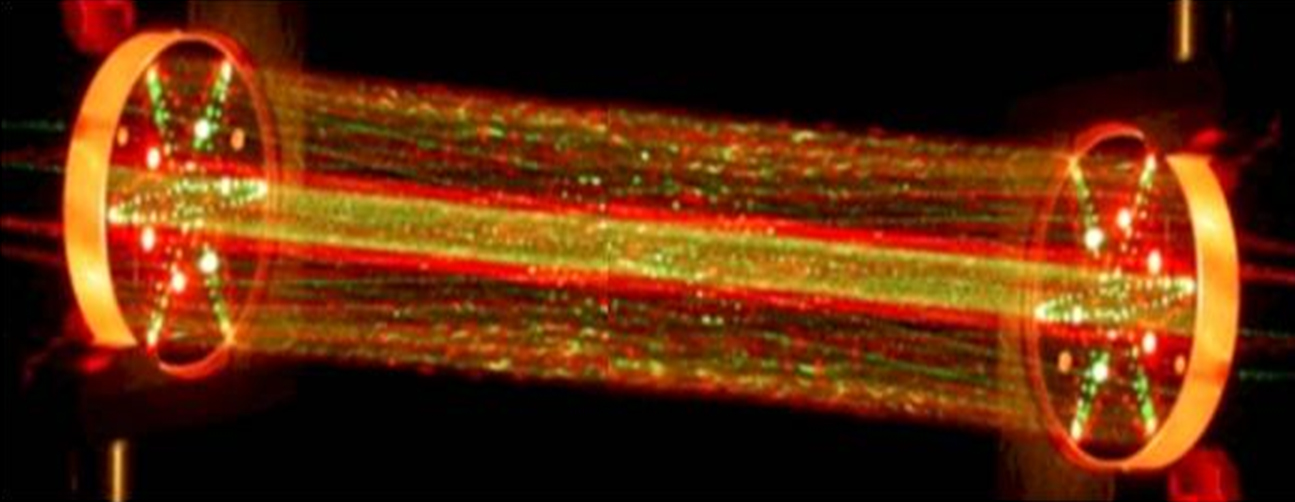

Shooting Lasers

This picture shows a lab demonstration of the measurement chamber inside the Tunable Laser Spectrometer, an instrument that is part of the Sample Analysis at Mars investigation on NASA’s Curiosity rover. This demonstration uses visible lasers — rather than the infrared ones on the actual spectrometer — to show how the lasers bounce between the mirrors in the measurement chamber.

The TLS shoots laser beams into a type of measurement chamber that can be filled with Mars air. By measuring the absorption of light at specific wavelengths, the tool can measure concentrations of methane, carbon dioxide and water vapor in the Martian atmosphere and different isotopes of those gases.

Researchers are using Curiosity’s 10 instruments to investigate whether areas in Gale Crater ever offered environmental conditions favorable for microbial life. JPL, a division of the California Institute of Technology in Pasadena, manages the project for NASA’s Science Mission Directorate, Washington, and built Curiosity. The SAM instrument was developed at Goddard with instrument contributions from Goddard, JPL and the University of Paris in France.

Credit: NASA/JPL-Caltech